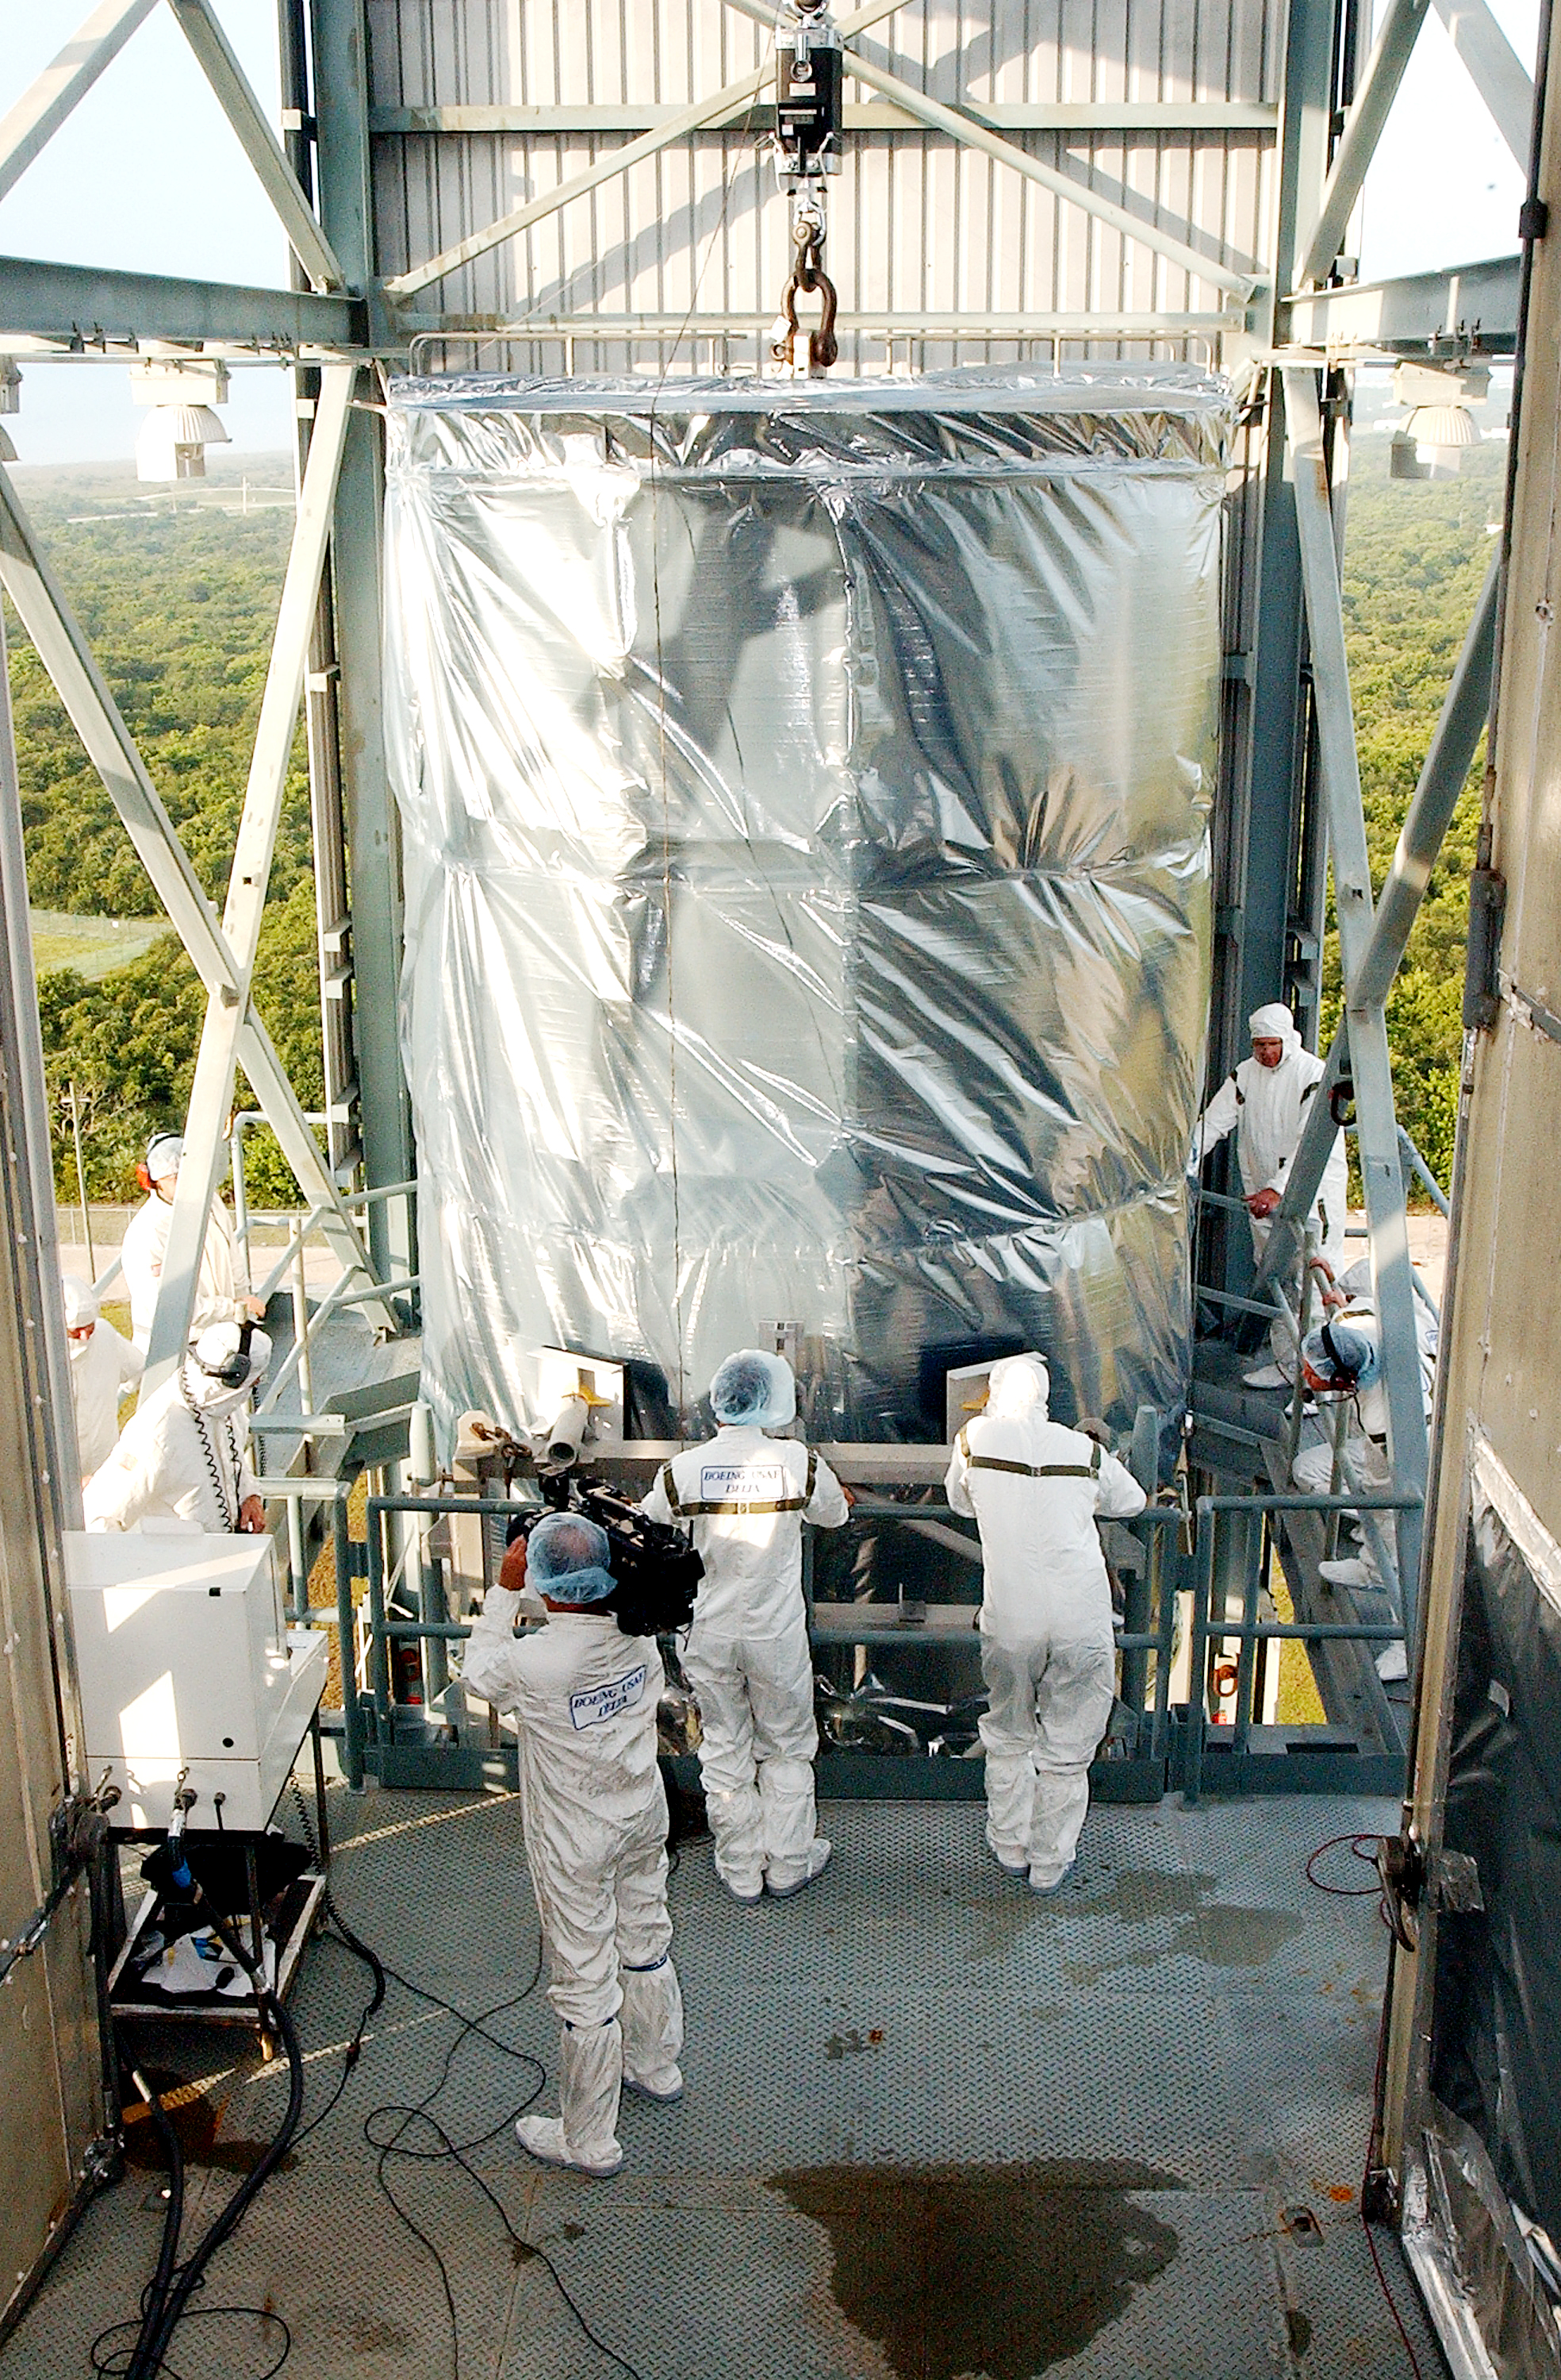

Spitzer Transferred to Rocket

The Spitzer Space Telescope is transferred from the clean room to the top of its Delta II rocket on August 10, 2003.

Credit: NASA/KSC